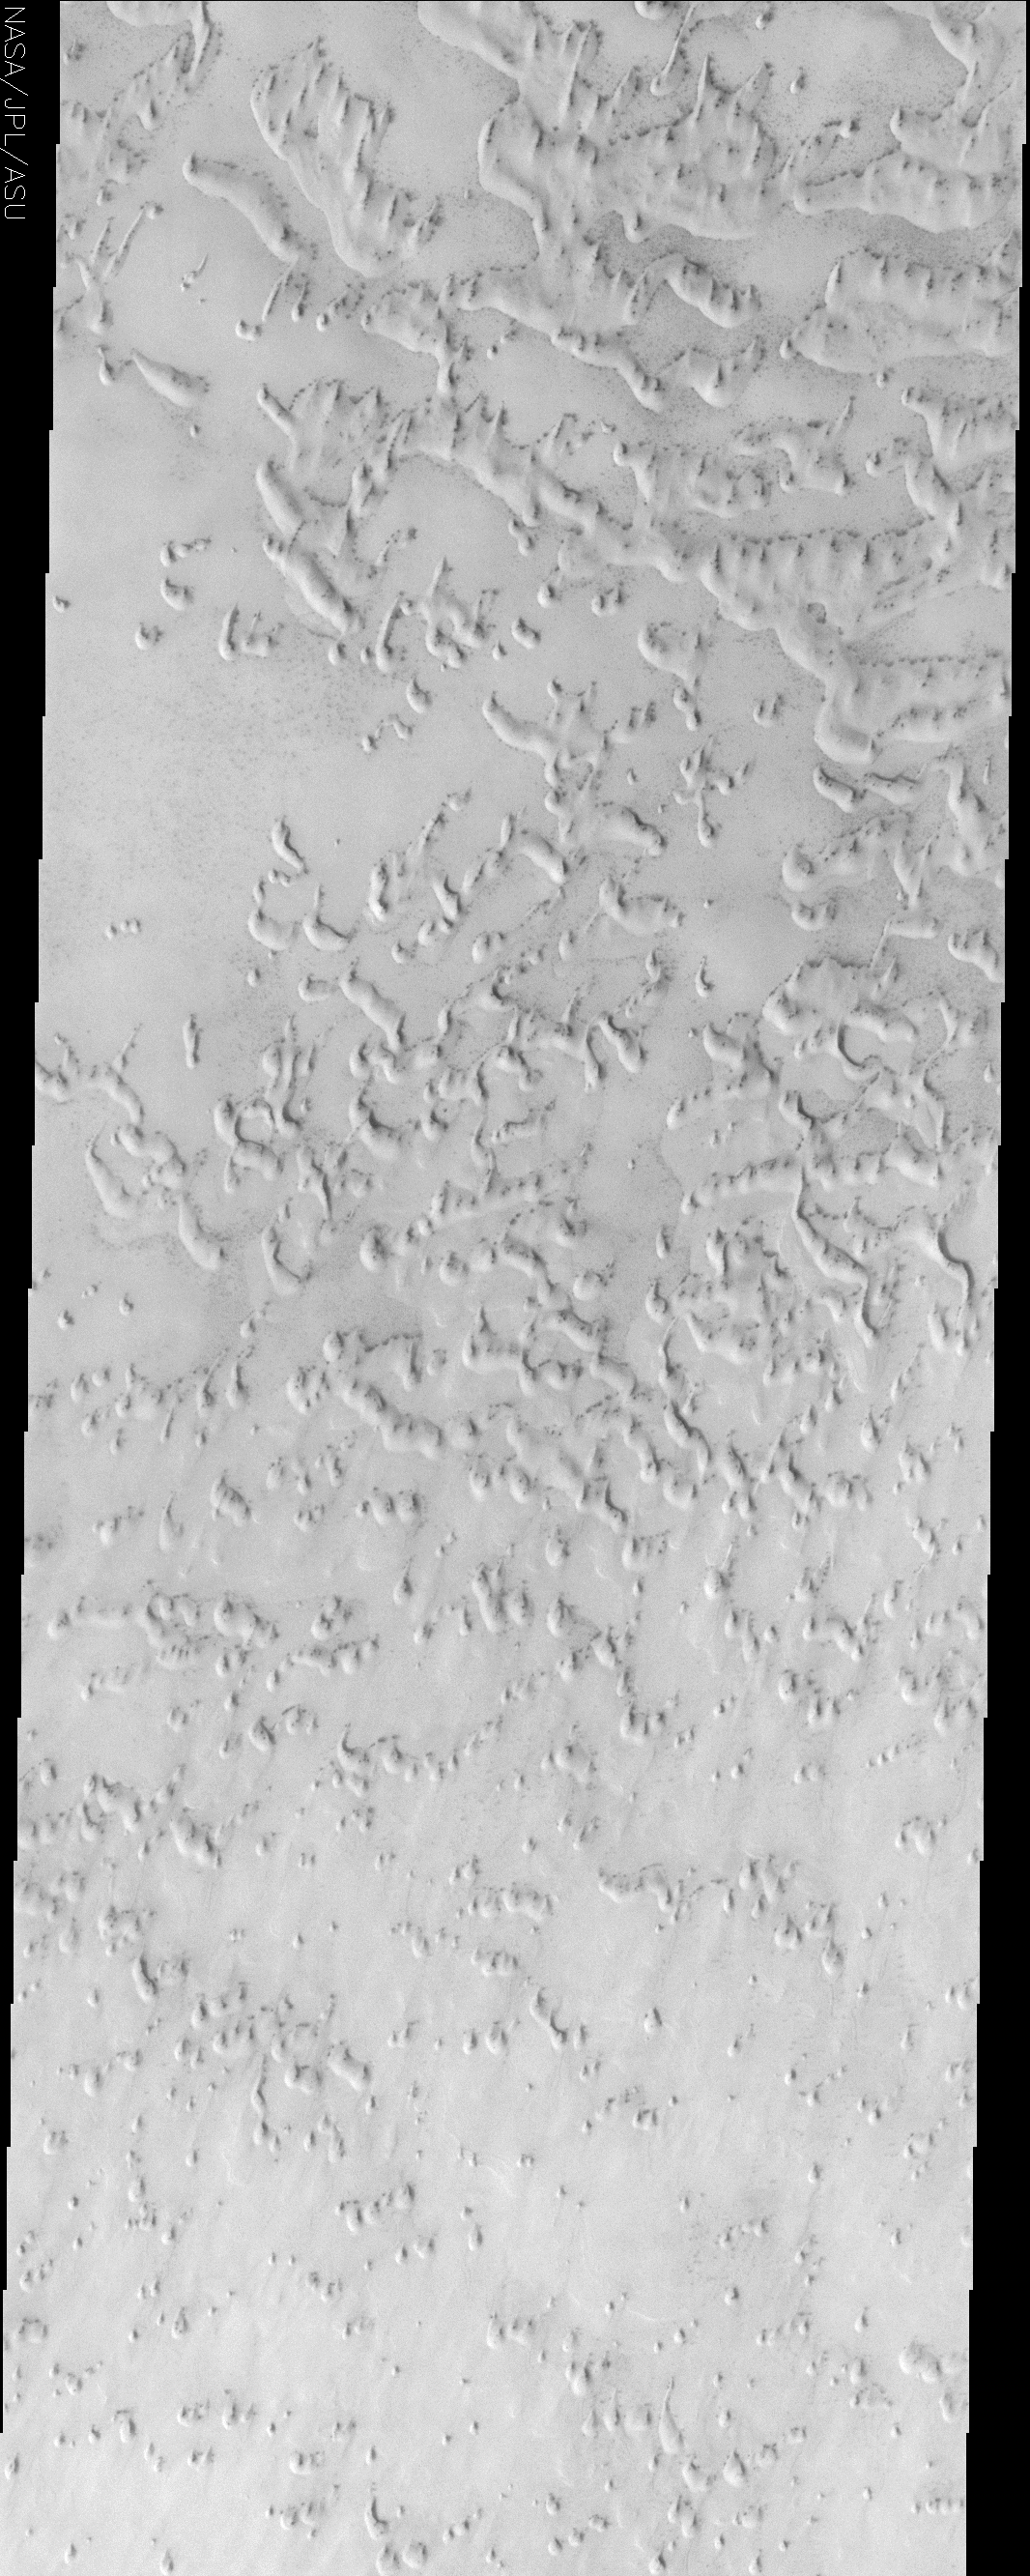

Frosted Sand Dunes

(Released 22 July 2002)
This image, located near 79.6 N and 142.7 E, displays sand dunes covered in CO2 frost. This is a region of Mars that contains circumpolar sand seas. The large sand deposits and the high winds that circulate around the pole allow for the formation of a huge dune field that surrounds the north polar cap. As the northern hemisphere progresses towards winter, CO2 frost condenses out of the atmosphere and covers the dunes. During northern spring, the CO2 sublimates and the dunes are once again uncovered and active. This image was taken as northern spring progresses and the crests of the dunes are just starting to be exposed. The dark dune material absorbs sunlight more efficiently than the brighter frost, aiding in the sublimation of the remaining frost.

Credit: NASA/JPL/Arizona State University